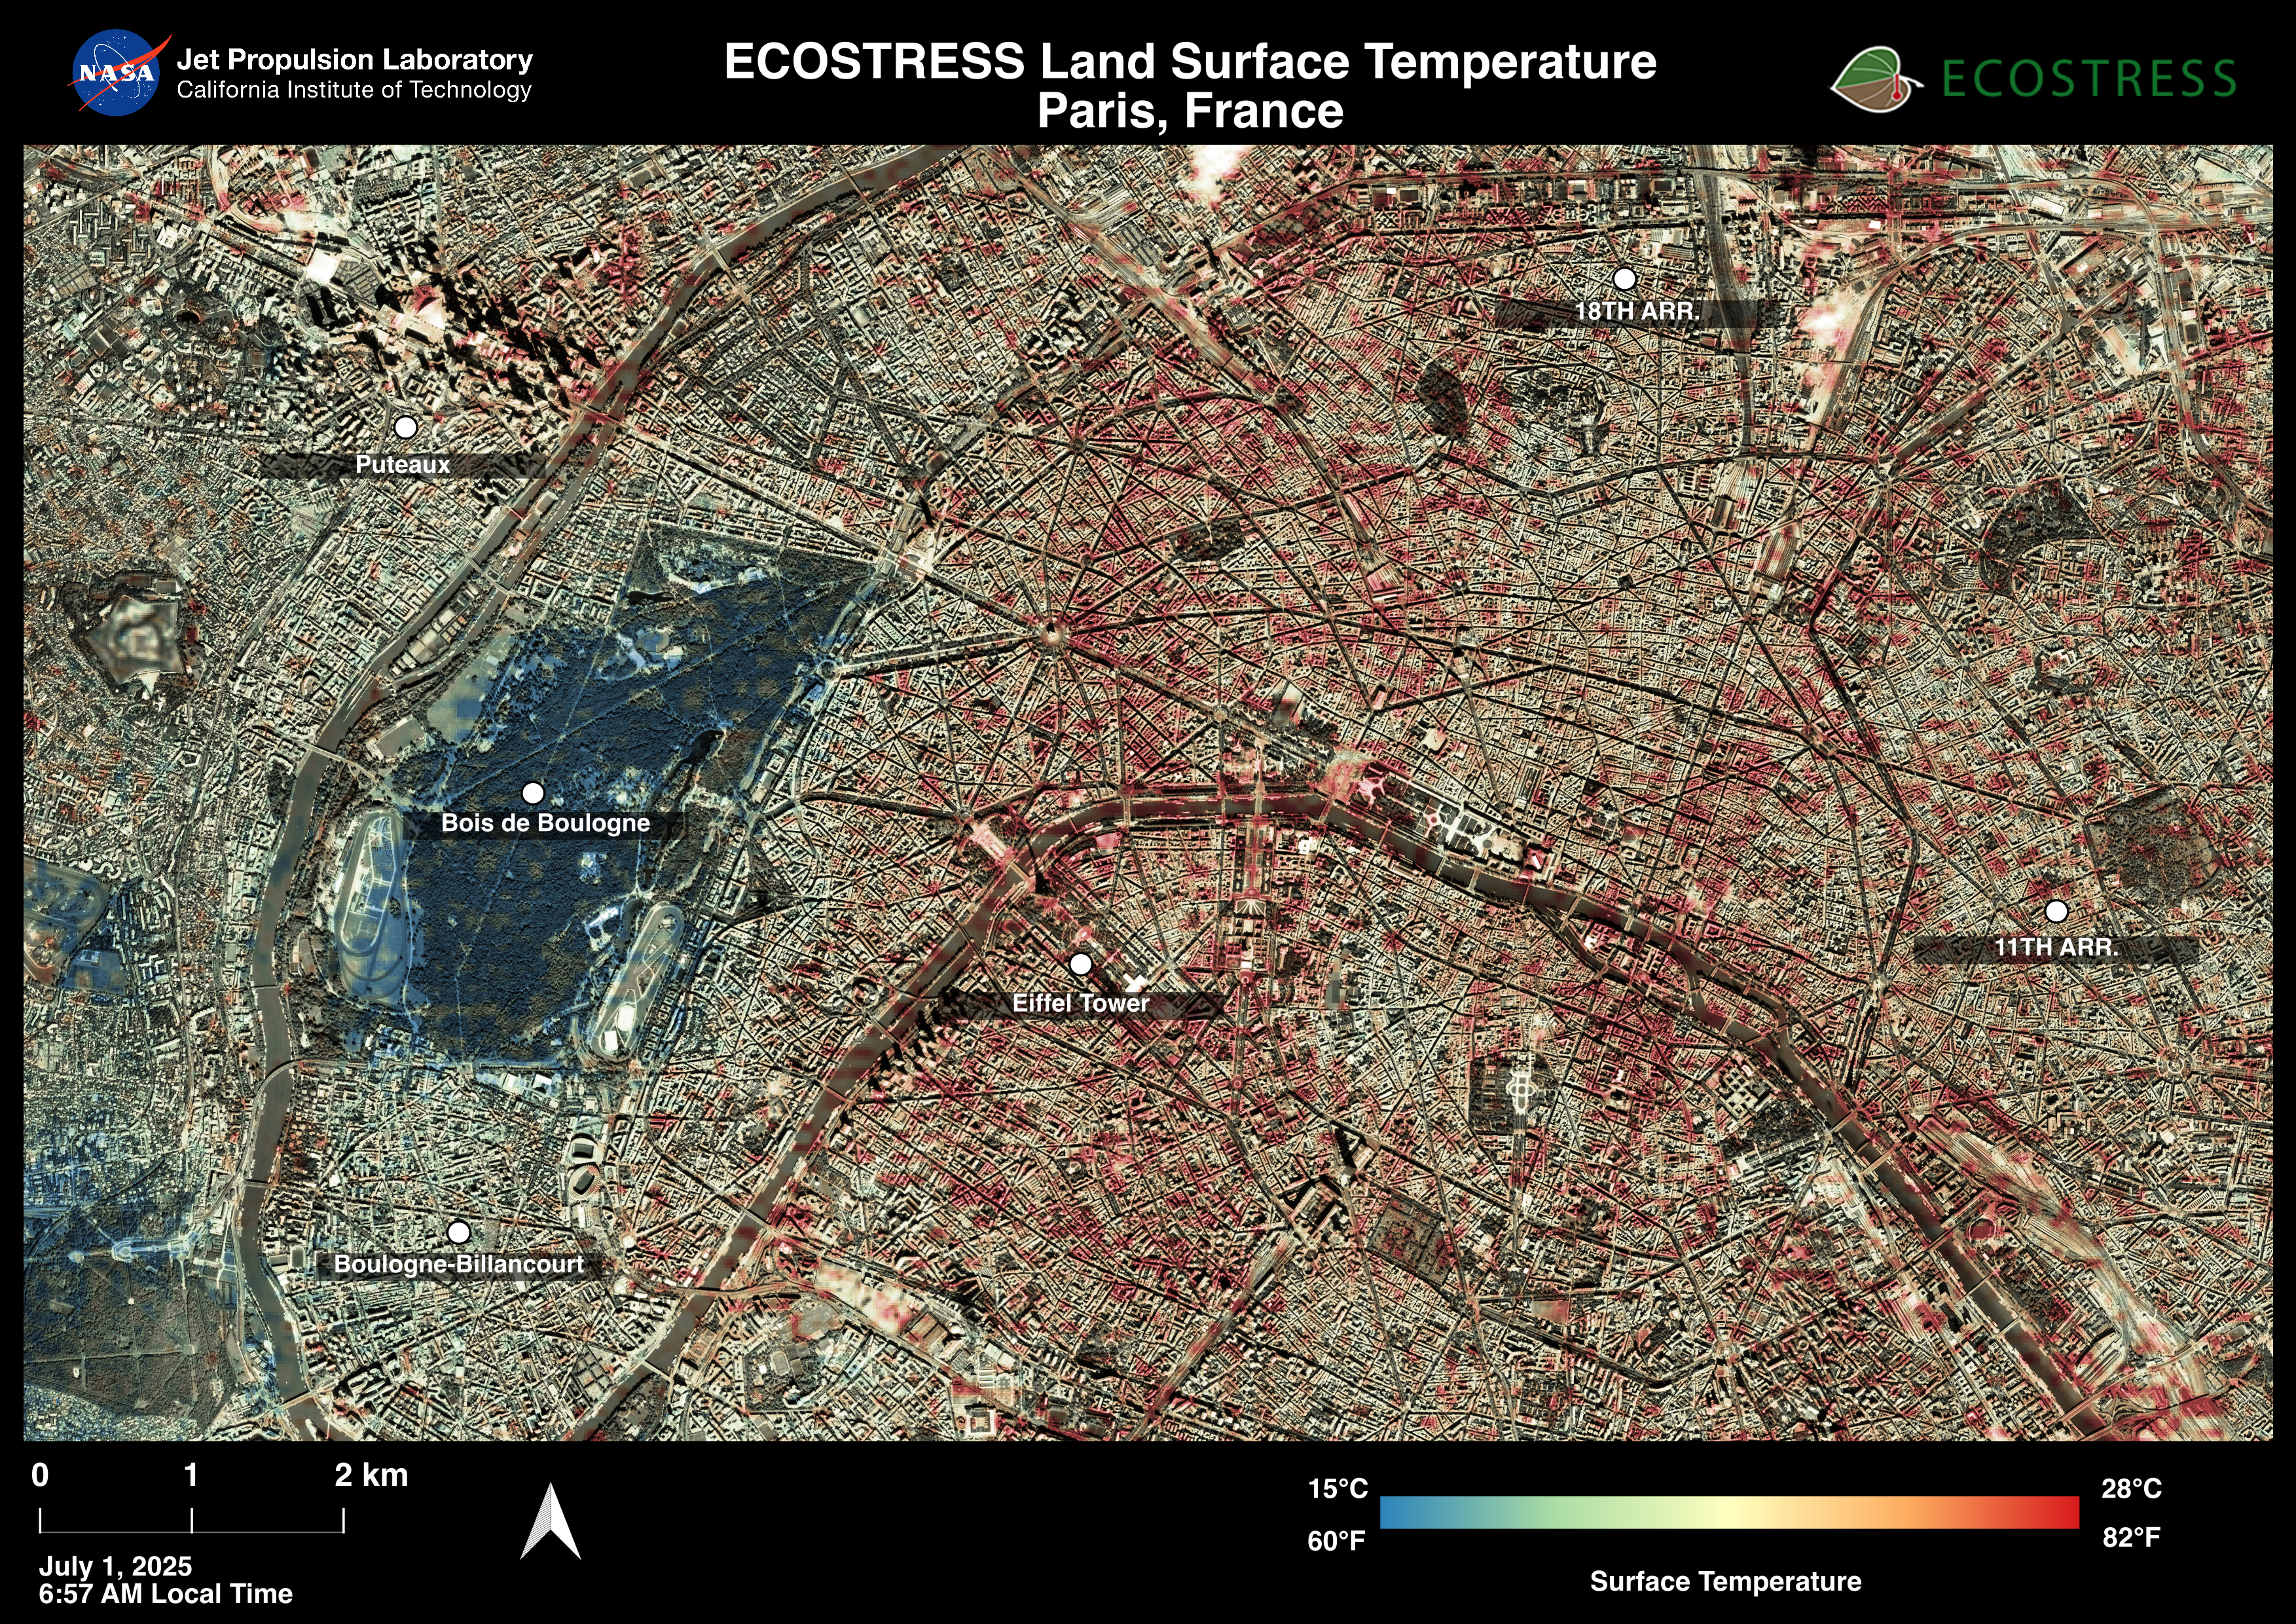

ECOSTRESS Captures Paris During Europe Heat Wave

Paris was one of many European cities hit by a record-breaking heat wave at the end of June and early July 2025. NASA’s Ecosystem Spaceborne Thermal Radiometer Experiment on Space Station (ECOSTRESS) instrument recorded surface temperatures of 82 degrees Fahrenheit (23 degrees Celsius) at 6:57 a.m. local time on July 1. Extreme daytime air temperatures – of over 100 degrees F (38 degrees C) – prompted officials to close the summit of the Eiffel Tower on July 1 and 2.

In this visualization of ECOSTRESS data, dark red indicates higher temperatures while green and blue are cooler. The city is peppered with areas of several blocks where surface temperatures reached more than 80 F (27 C), including around the Eiffel Tower, before 7 a.m.

The ECOSTRESS instrument measures thermal infrared emissions from Earth’s surface. This enables researchers to monitor plant health, the progress of wildfires, land surface temperatures, and the burn risk to people from hot surfaces such as asphalt. Land surface temperatures are hotter than air temperatures during the day. Air temperatures, which are measured out of direct sunlight, are usually what meteorologists report in a weather forecast.

The instrument launched to the space station in 2018. Its primary mission is to identify plants’ thresholds for water use and water stress, giving insight into their ability to adapt to a warming climate. NASA’s Jet Propulsion Laboratory in Southern California built and manages the ECOSTRESS mission for the Earth Science Division in the Science Mission Directorate at NASA Headquarters in Washington. ECOSTRESS is an Earth Venture Instrument mission; the program is managed by NASA’s Earth System Science Pathfinder program at NASA’s Langley Research Center in Hampton, Virginia.

Credit: NASA/JPL-Caltech